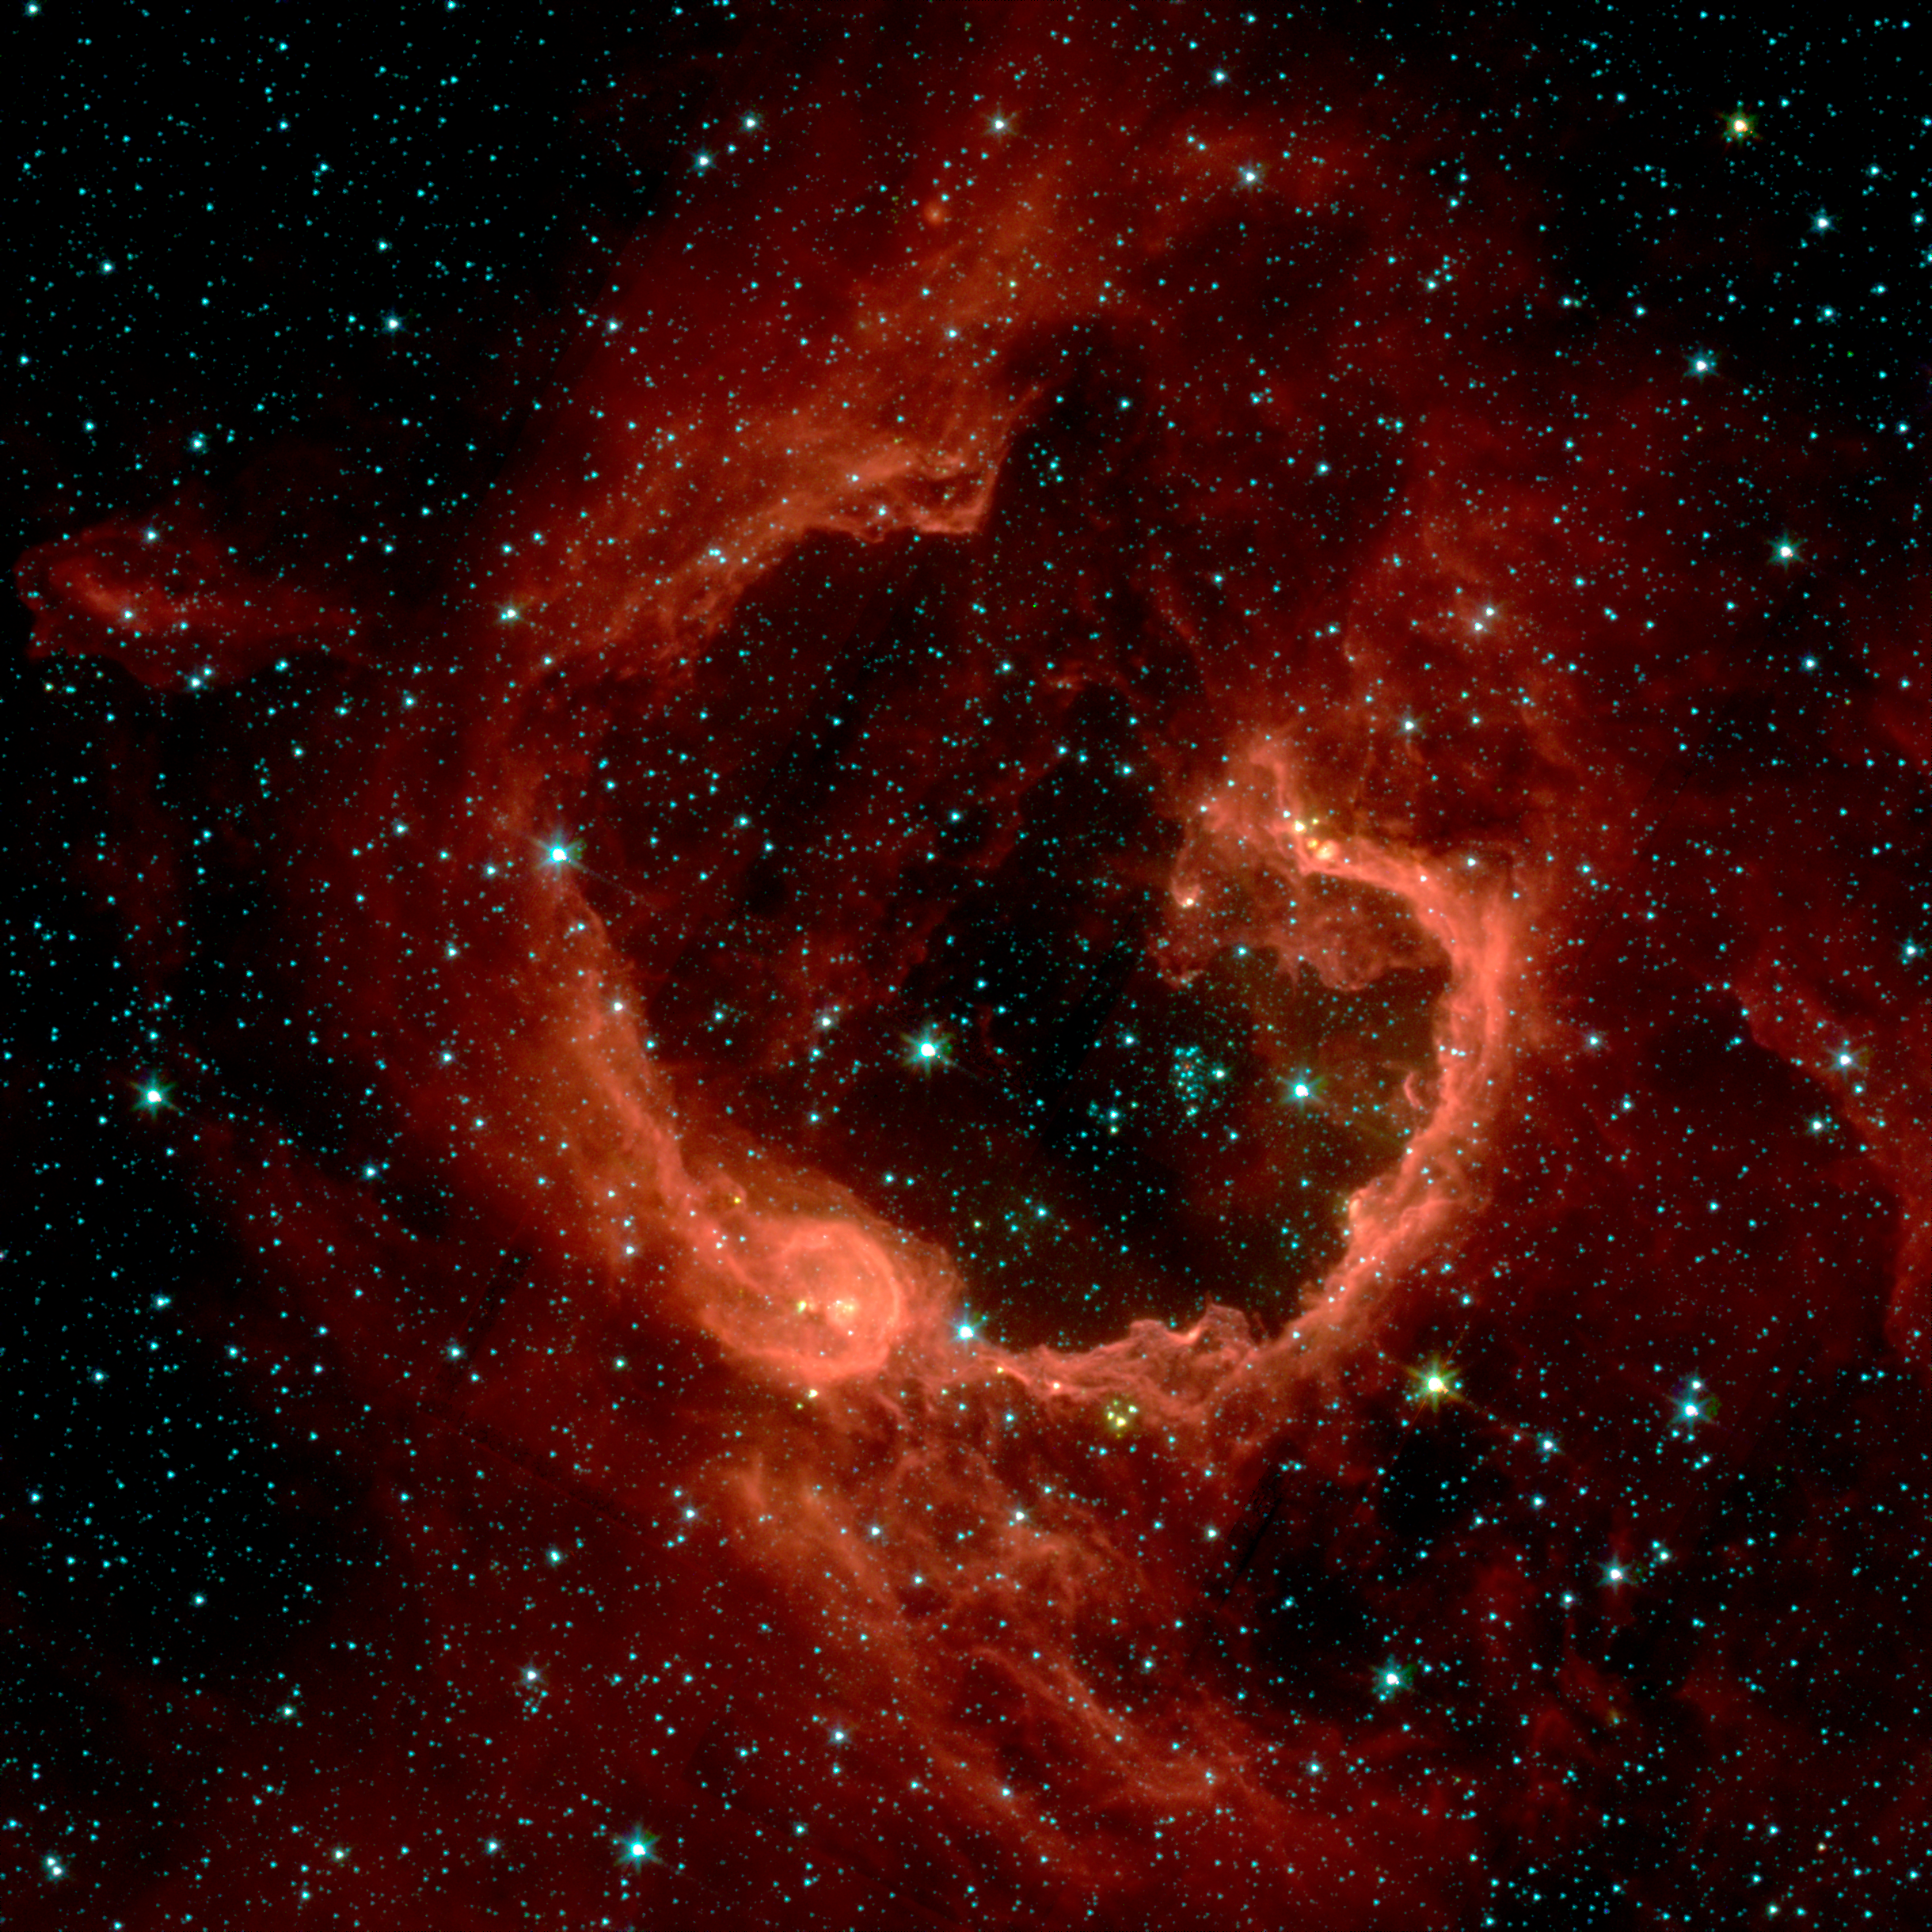

The Infrared View of RCW 79

RCW 79 is seen in the southern Milky Way, 17,200 light-years from Earth in the constellation Centaurus. The bubble is 70-light years in diameter, and probably took about one million years to form from the radiation and winds of hot young stars.

The balloon of gas and dust is an example of stimulated star formation. Such stars are born when the hot bubble expands into the interstellar gas and dust around it. RCW 79 has spawned at least two groups of new stars along the edge of the large bubble. Some are visible inside the small bubble in the lower left corner. Another group of baby stars appears near the opening at the top.

NASA's Spitzer Space Telescope easily detects infrared light from the dust particles in RCW 79. The young stars within RCW79 radiate ultraviolet light that excites molecules of dust within the bubble. This causes the dust grains to emit infrared light that is detected by Spitzer and seen here as the extended red features.

Credit: NASA/JPL-Caltech/E. Churchwell (University of Wisconsin-Madison)